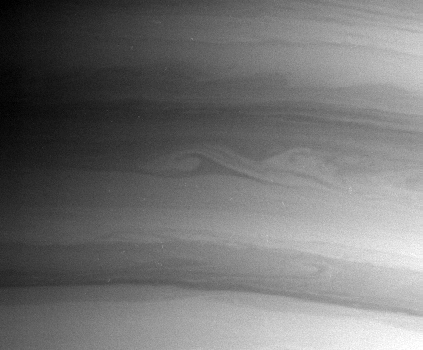

Catching Saturn’s Waves

The Cassini spacecraft captured this artistic view of elegant waves and ribbons of clouds near Saturn’s south pole on Aug. 10, 2004.

The image was taken with the narrow angle camera at a distance of 8.6 million kilometers (5.3 million miles) from Saturn through a filter sensitive to wavelengths of infrared light. The image scale is 51 kilometers (32 miles) per pixel.

The Cassini-Huygens mission is a cooperative project of NASA, the European Space Agency and the Italian Space Agency. The Jet Propulsion Laboratory, a division of the California Institute of Technology in Pasadena, manages the Cassini-Huygens mission for NASA’s Office of Space Science, Washington, D.C. The Cassini orbiter and its two onboard cameras, were designed, developed and assembled at JPL. The imaging team is based at the Space Science Institute, Boulder, Colo.

Credit: NASA/JPL/Space Science Institute